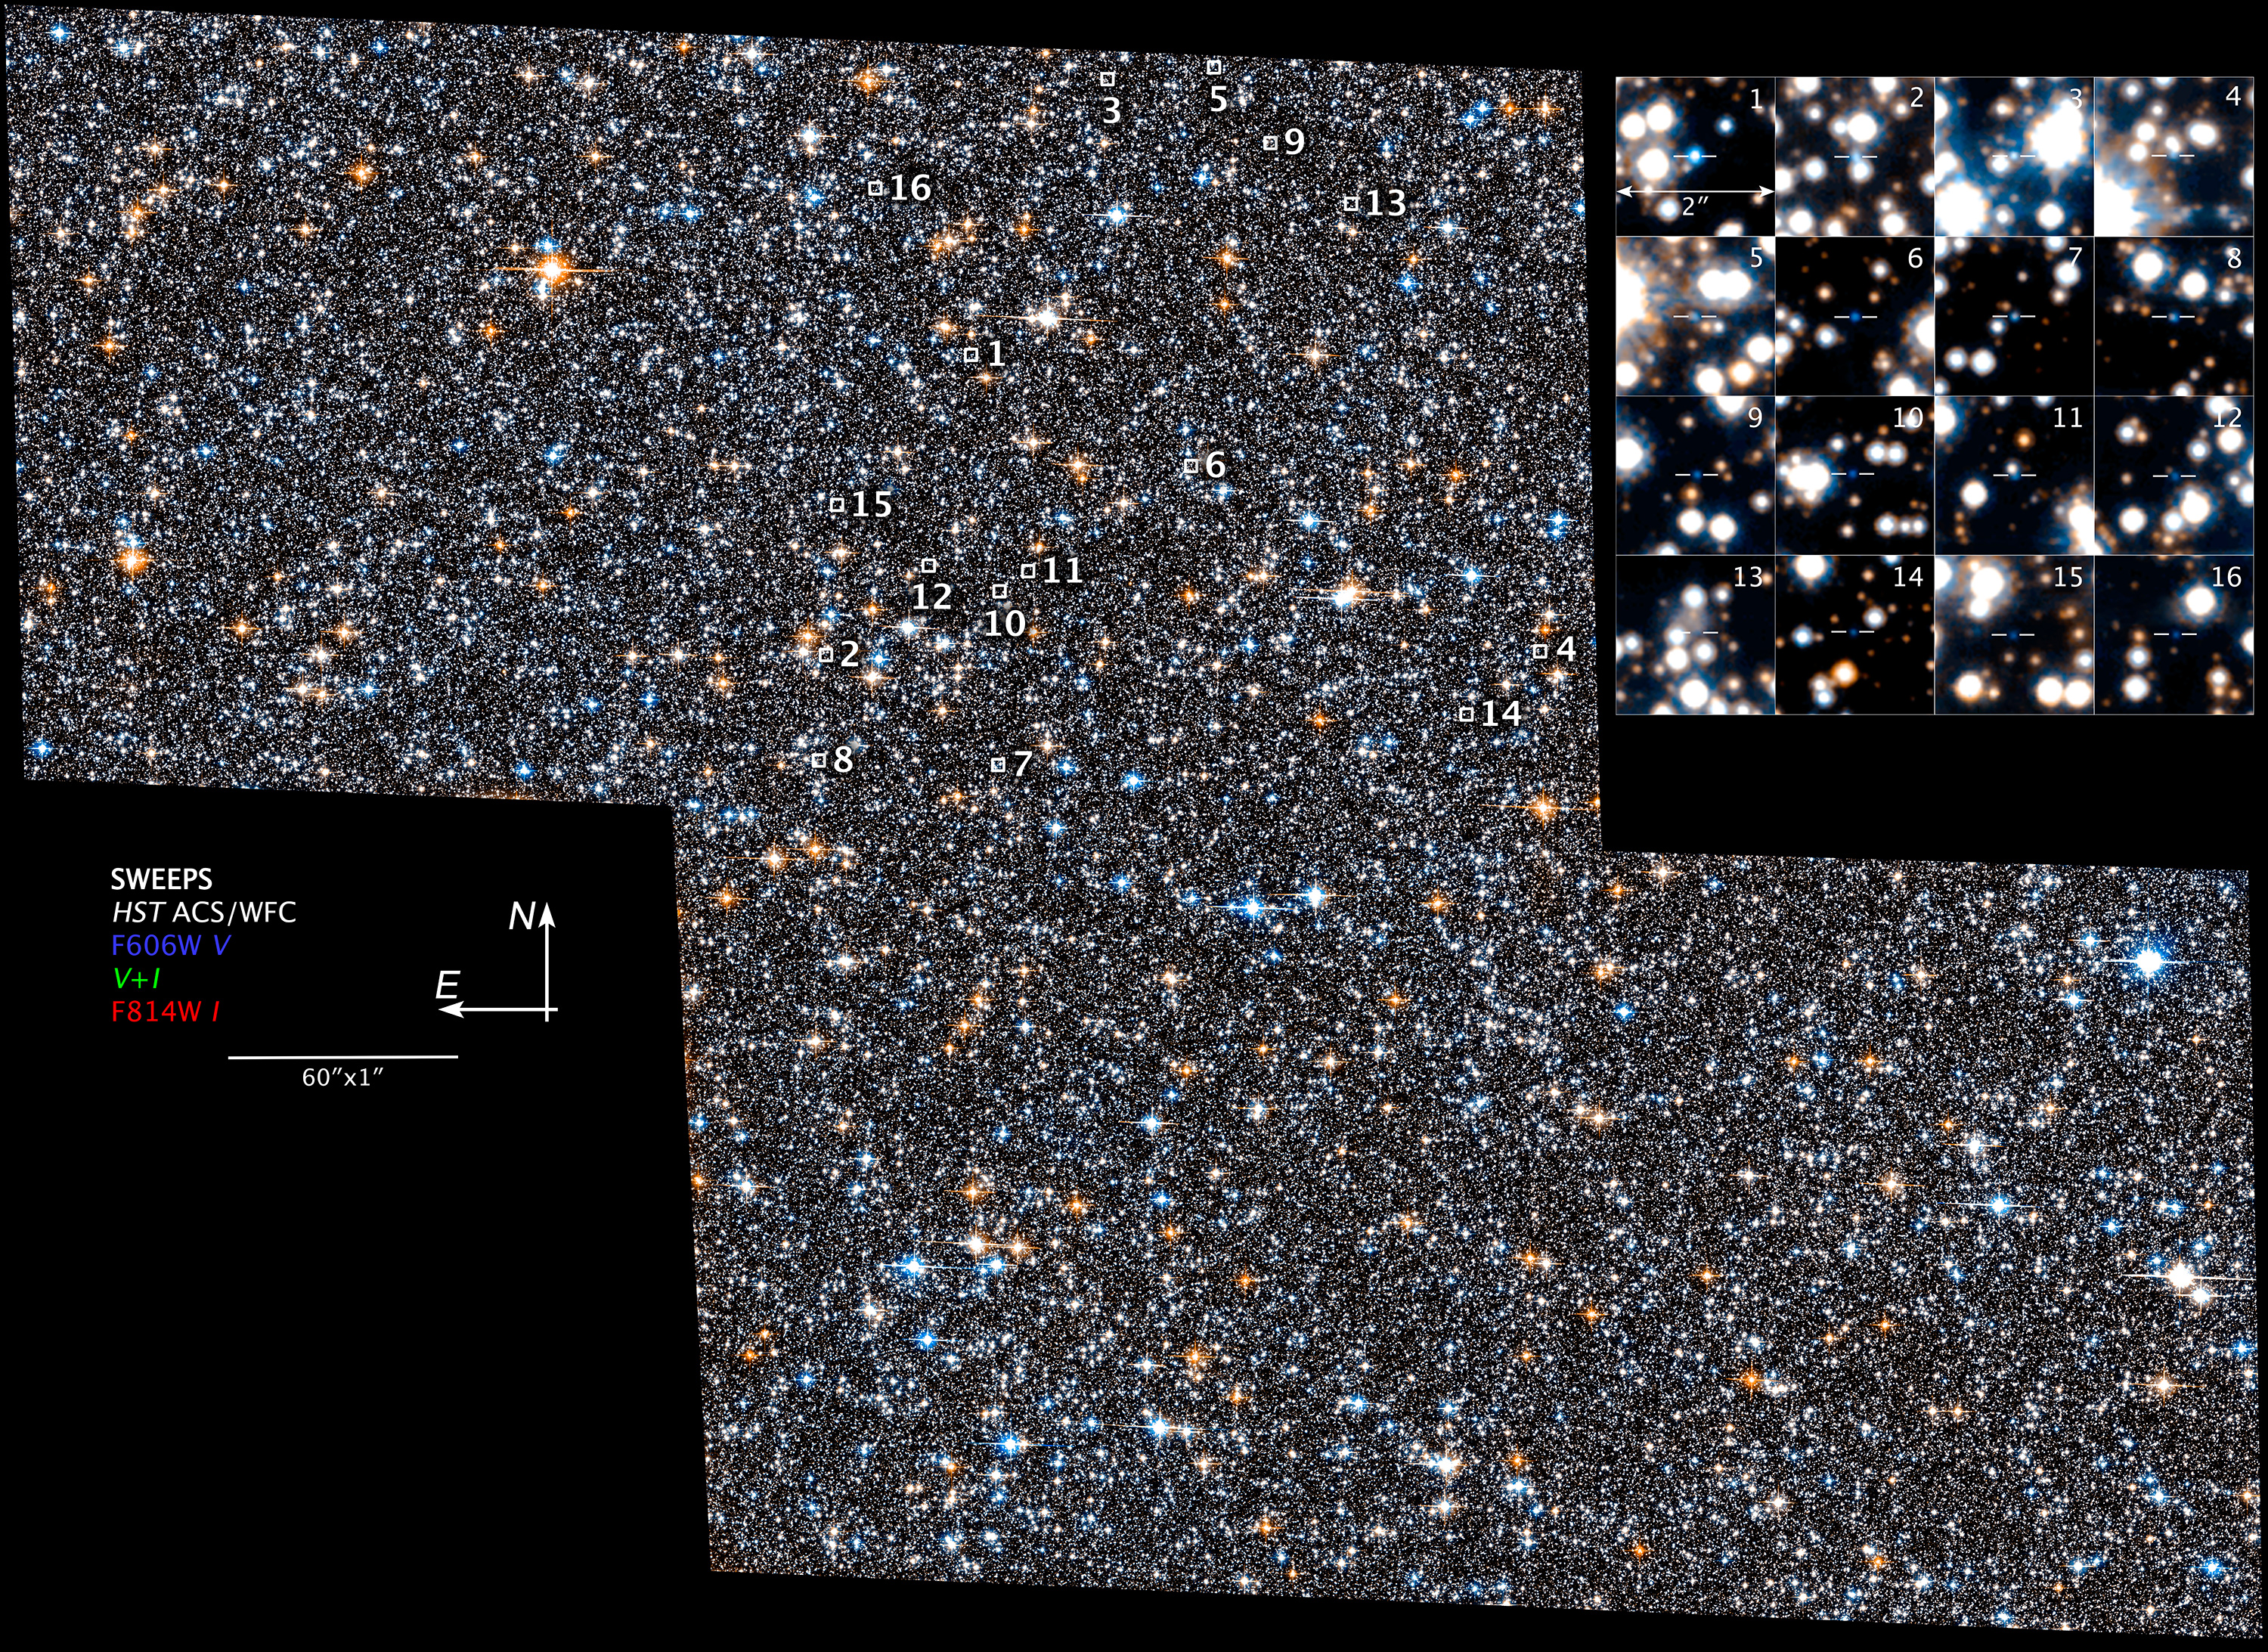

SWEEPS Compass and Scale

Object Name: Sagittarius Window Eclipsing Extrasolar Planet Search (SWEEPS) Field
Object Description: Stellar Survey Field Near the Galactic Bulge
Instrument: HST/ACS/WFC
Filters: F606W (V) and F814W (I)

Blue: F606W (V) Green: (V) + (I) Red: F814W (I)

Credit: NASA, ESA, and Z. Levay (STScI/AURA); Acknowledgment: NASA, ESA, A. Calamida and K. Sahu (STScI), and the SWEEPS Science Team